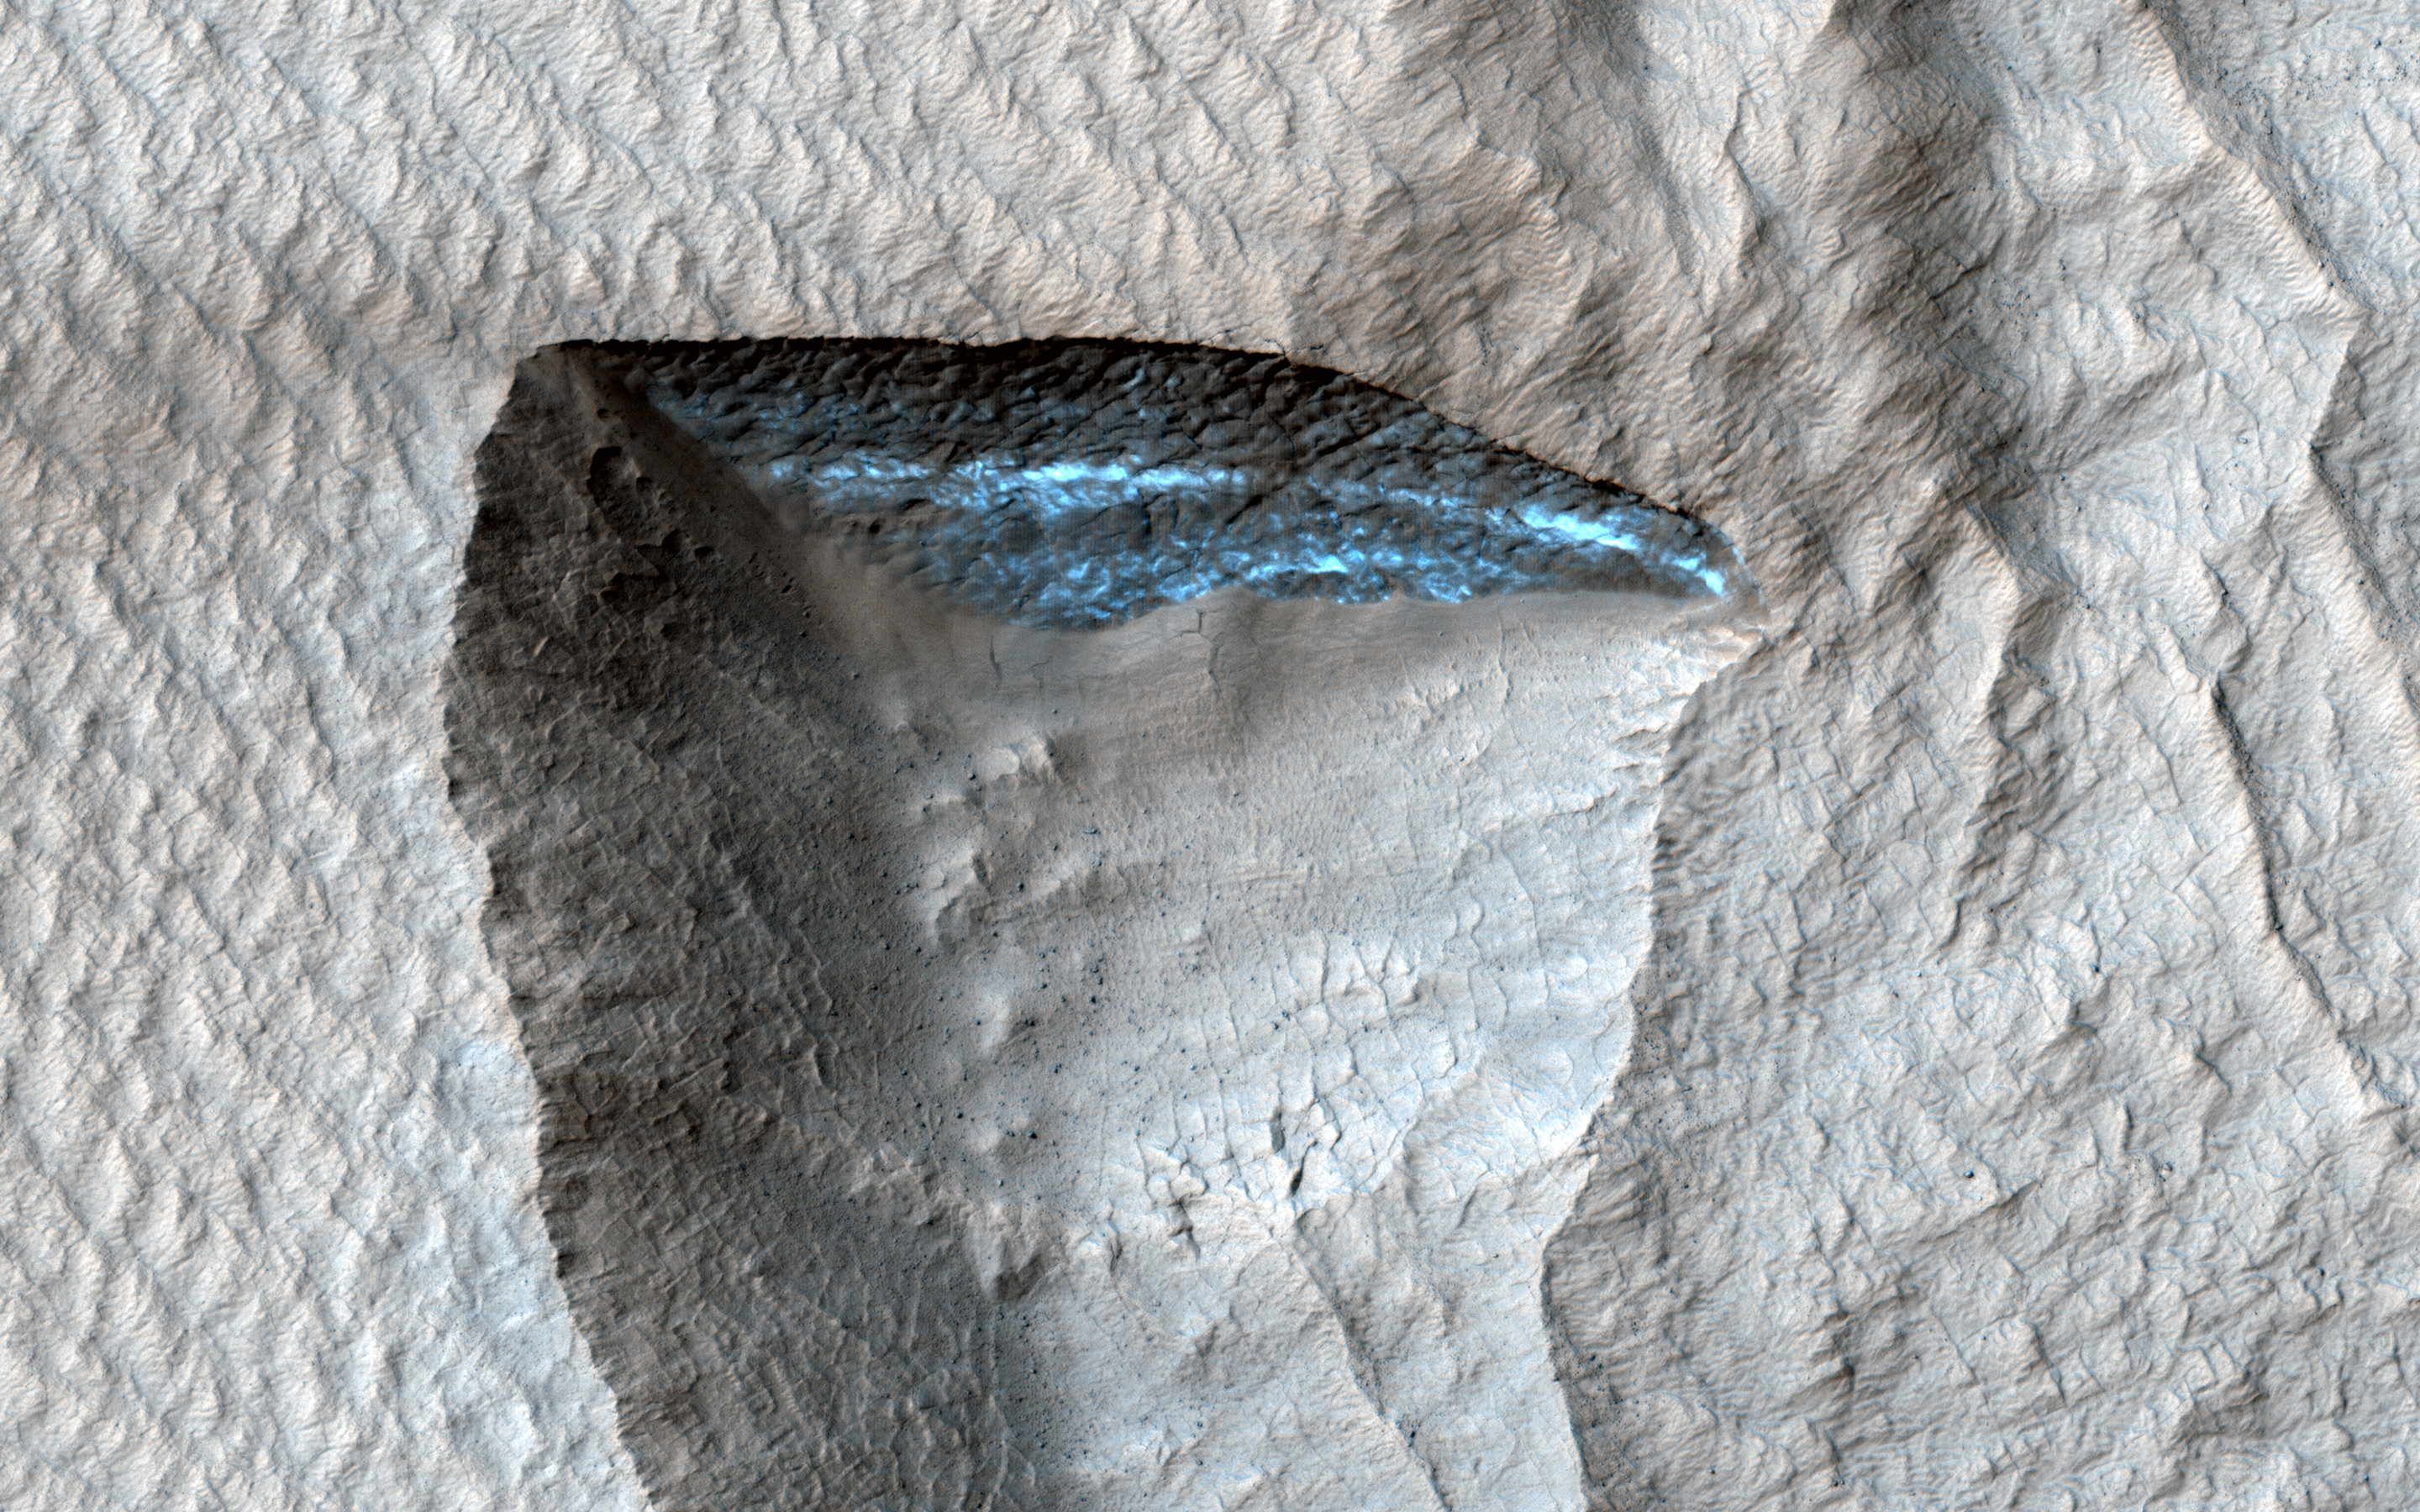

A Slice of Ice

This HiRISE image shows a deposit draping the surface like a blanket. The deposit is eroding away, and near the center of the image we can see a section that is bright blue in enhanced color, although the true color is likely reddish. This scarp is exposing ice that makes up most of the mantling deposit.

Why can we only see ice on this small steep slope, instead of on level ground or the other eroded regions? The ice is covered by a layer of dust because exposed ice sublimates into the atmosphere, and only a steep, fresh exposure remains unburied.

The map is projected here at a scale of 25 centimeters (9.8 inches) per pixel. (The original image scale is 25.0 centimeters [9.8 inches] per pixel [with 1 x 1 binning]; objects on the order of 75 centimeters [29.5 inches] across are resolved.) North is up.

The University of Arizona, in Tucson, operates HiRISE, which was built by Ball Aerospace & Technologies Corp., in Boulder, Colorado. NASA’s Jet Propulsion Laboratory, a division of Caltech in Pasadena, California, manages the Mars Reconnaissance Orbiter Project for NASA’s Science Mission Directorate, Washington.

Credit: NASA/JPL-Caltech/University of Arizona